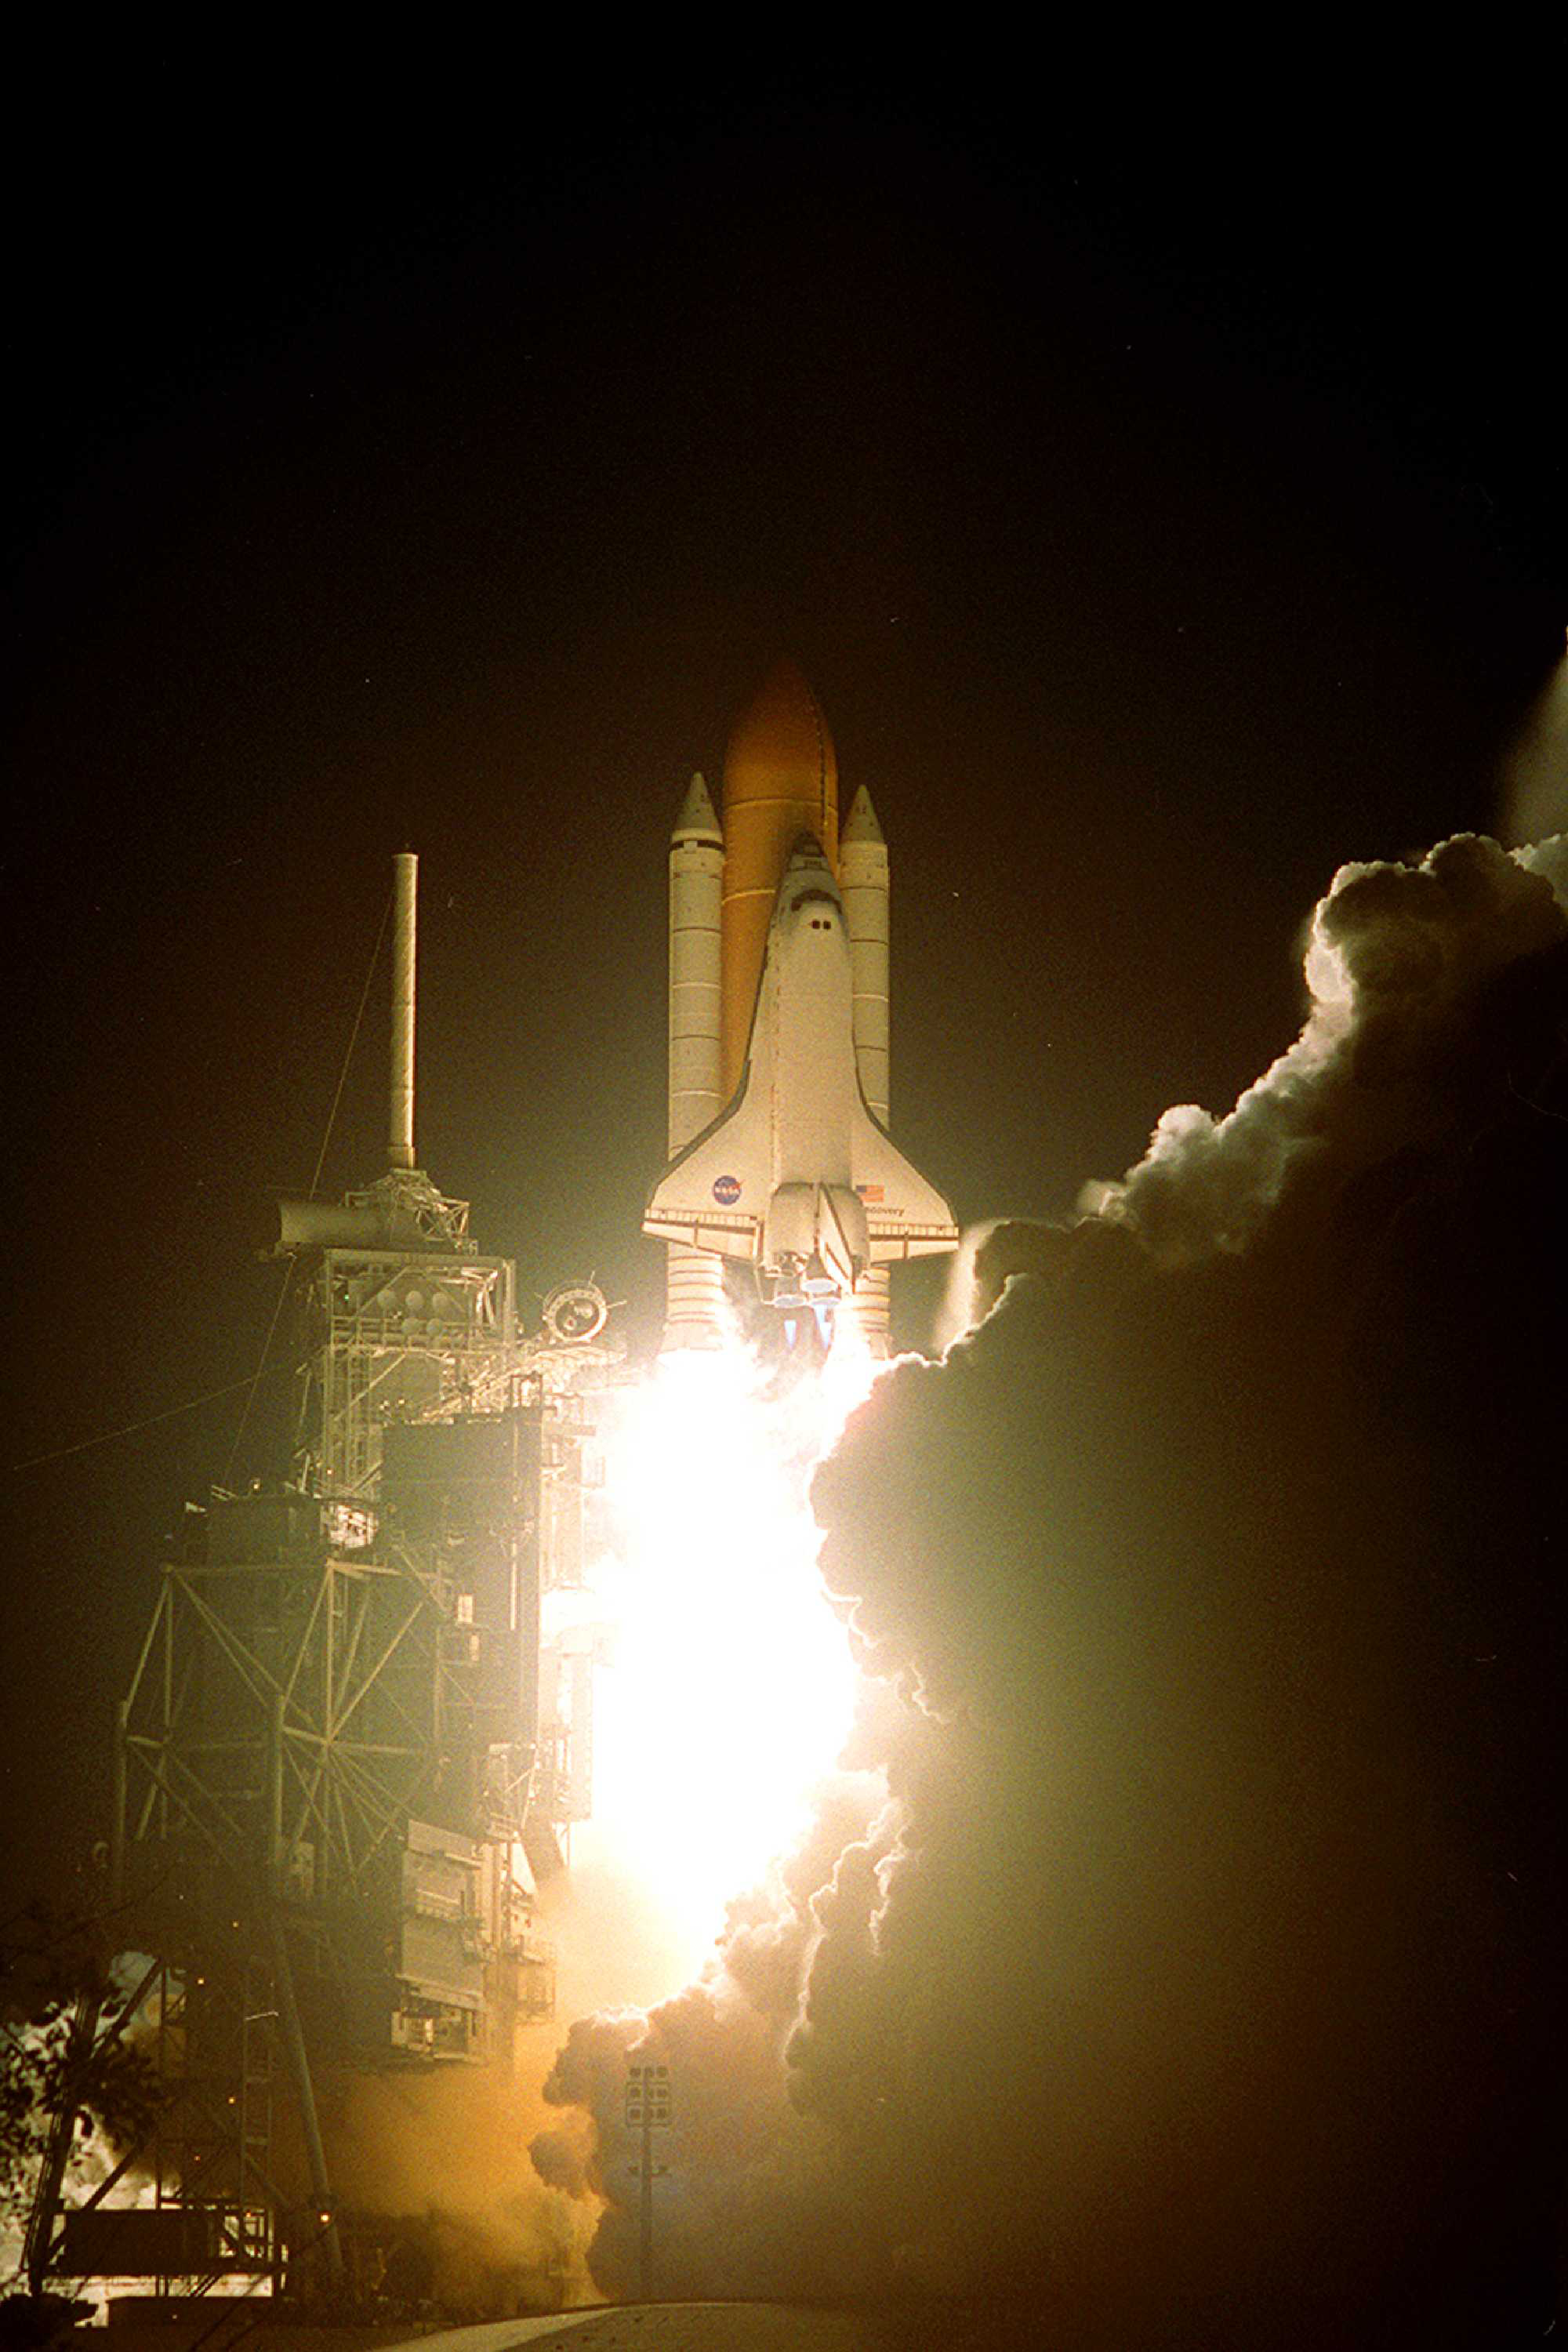

House Call: Discovery on Its Way to Hubble (1999)

The Space Shuttle Discovery takes off on a mission to upgrade and repair Hubble in 1999. Once it gets close enough to Hubble, the shuttle uses its robotic arm to tow the telescope into its cargo bay for astronauts to work on. Astronauts routinely visit Hubble to perform maintenance work and install new instruments, thanks to the telescope's unique construction with replaceable parts.

Credit: NASA